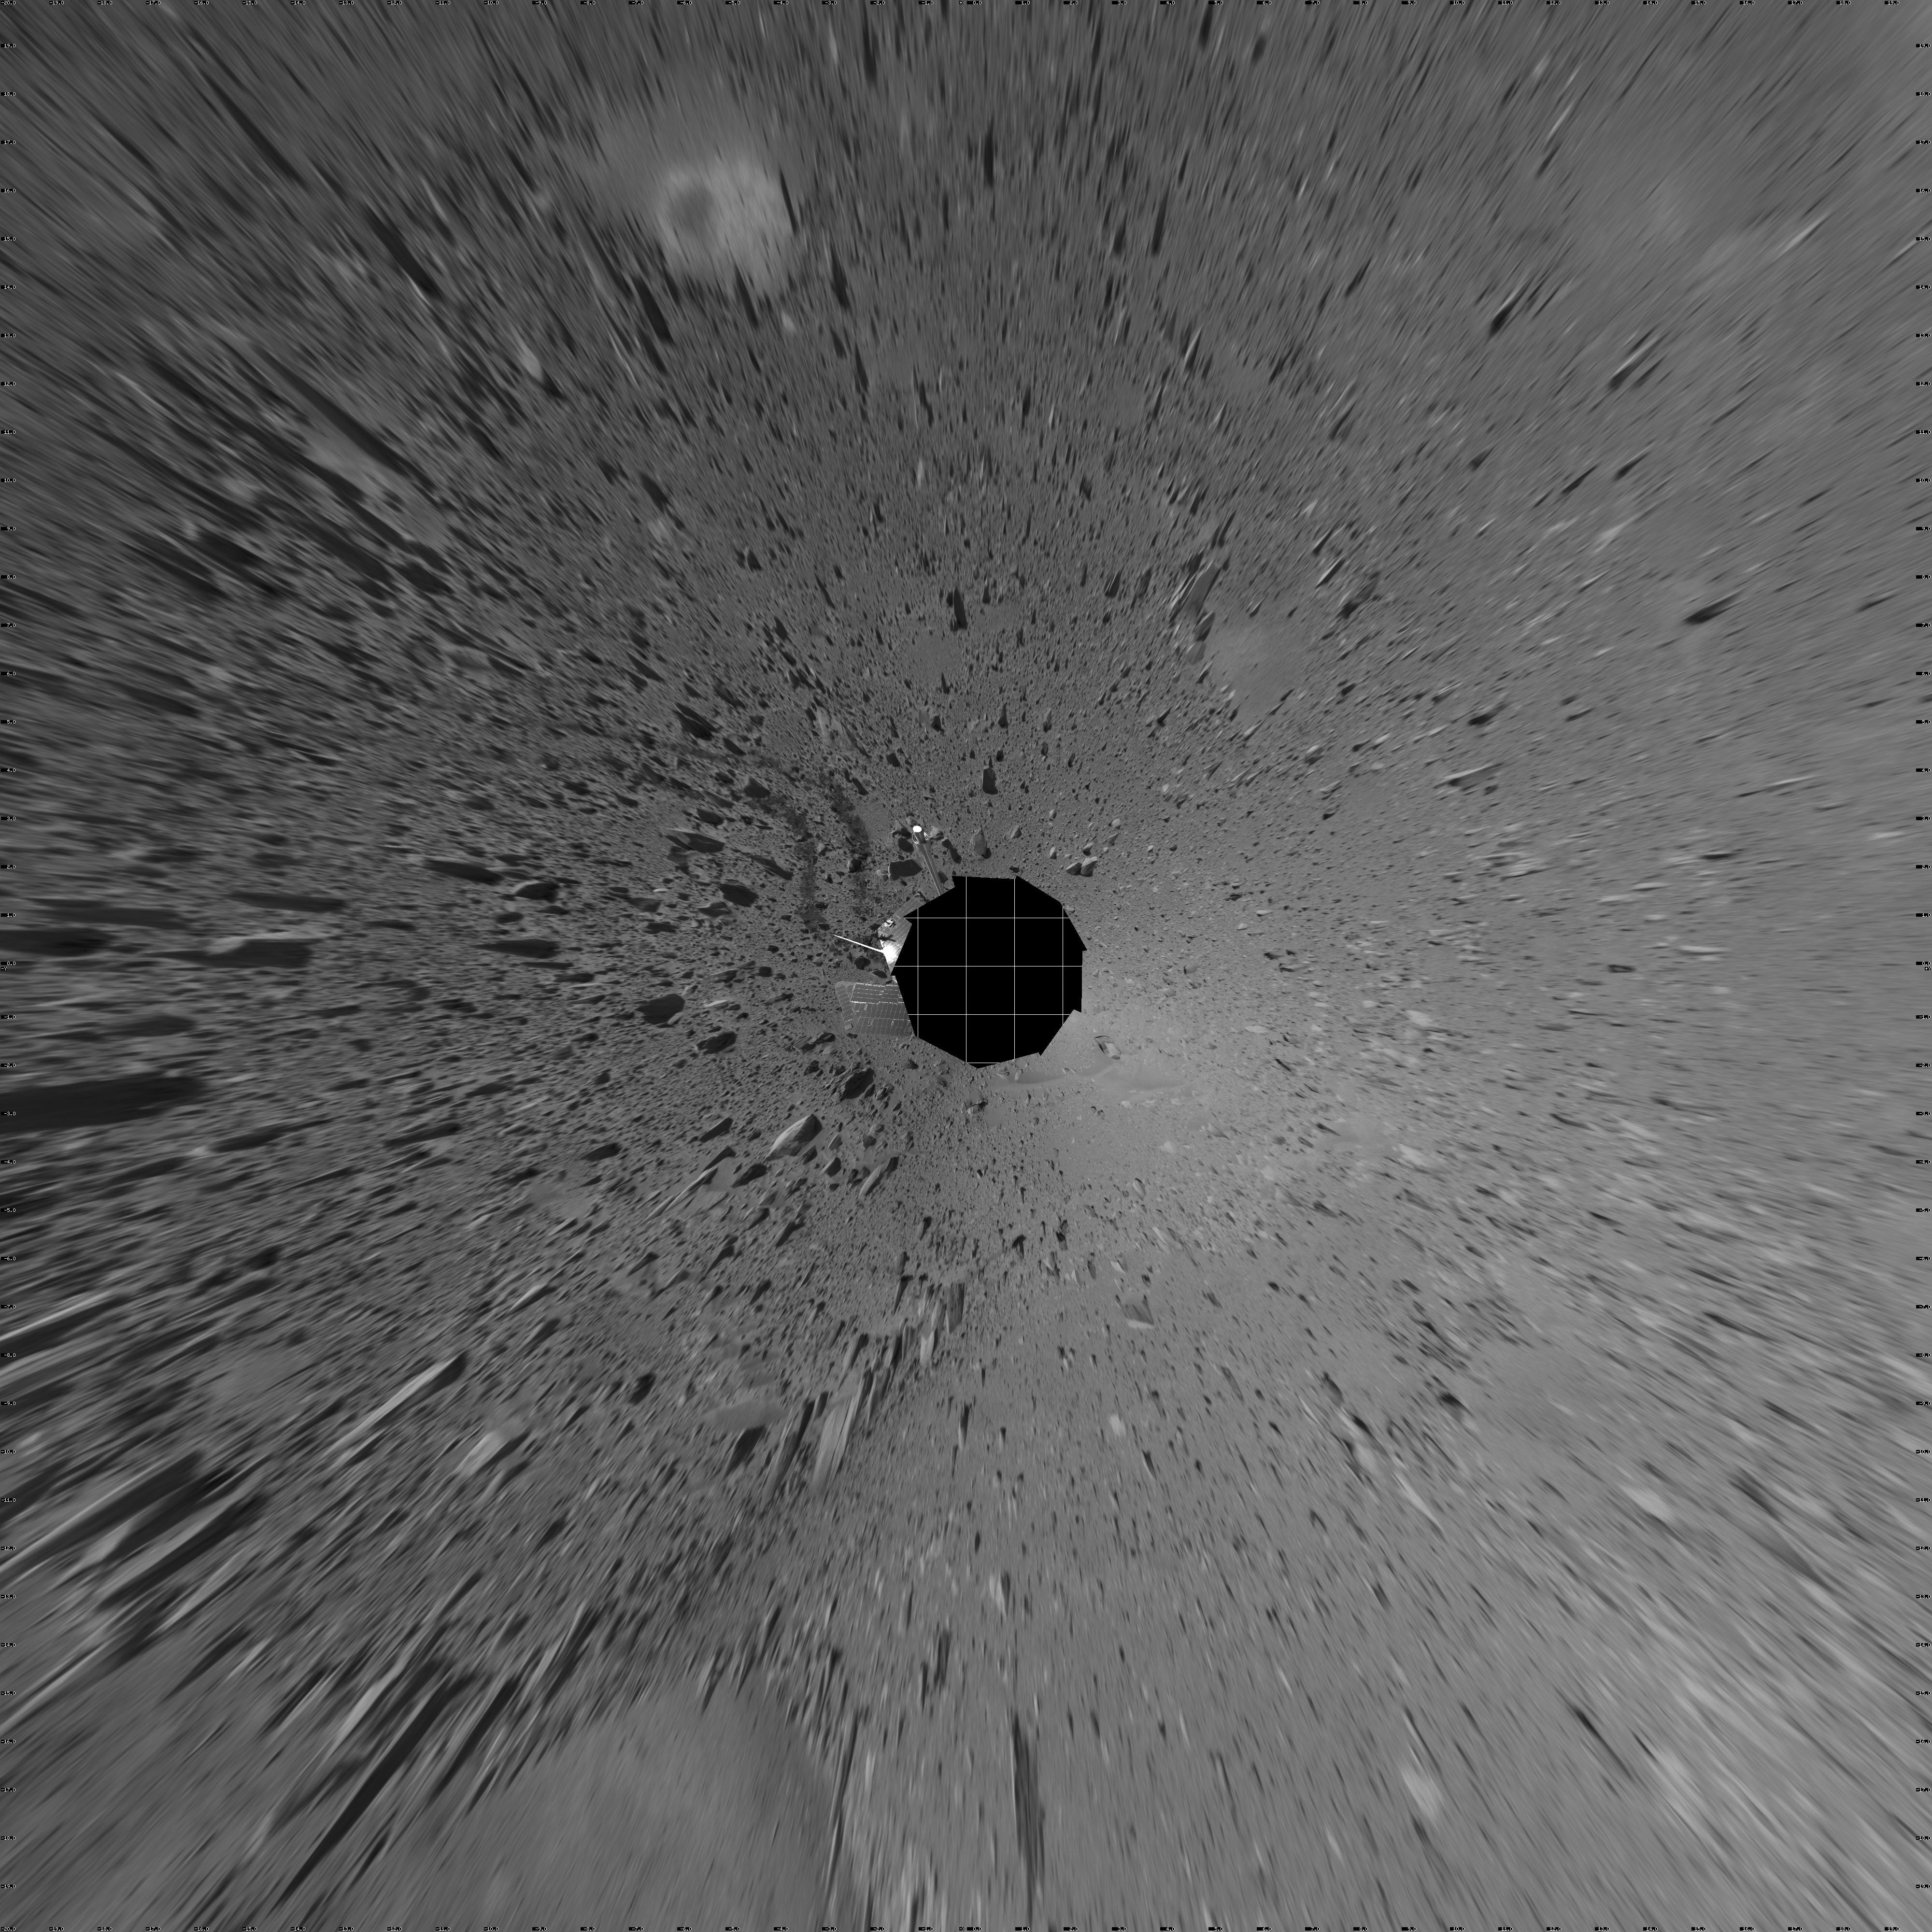

Spirit’s View on Sol 107 (vertical)

This vertical projection was assembled from images taken by the navigation camera on the Mars Exploration Rover Spirit on sol 107 (April 21, 2004) at a region dubbed “site 32.” Spirit is sitting east of “Missoula Crater,” no longer in the crater’s ejecta field, but on outer plains. Since landing, Spirit has traveled almost exclusively over ejecta fields. This new landscape looks different with fewer angular rocks and more rounded, vesicle-filled rocks. Spirit will continue another 1,900 meters (1.18 miles) along this terrain before reaching the western base of the “Columbia Hills.”

Credit: NASA/JPL